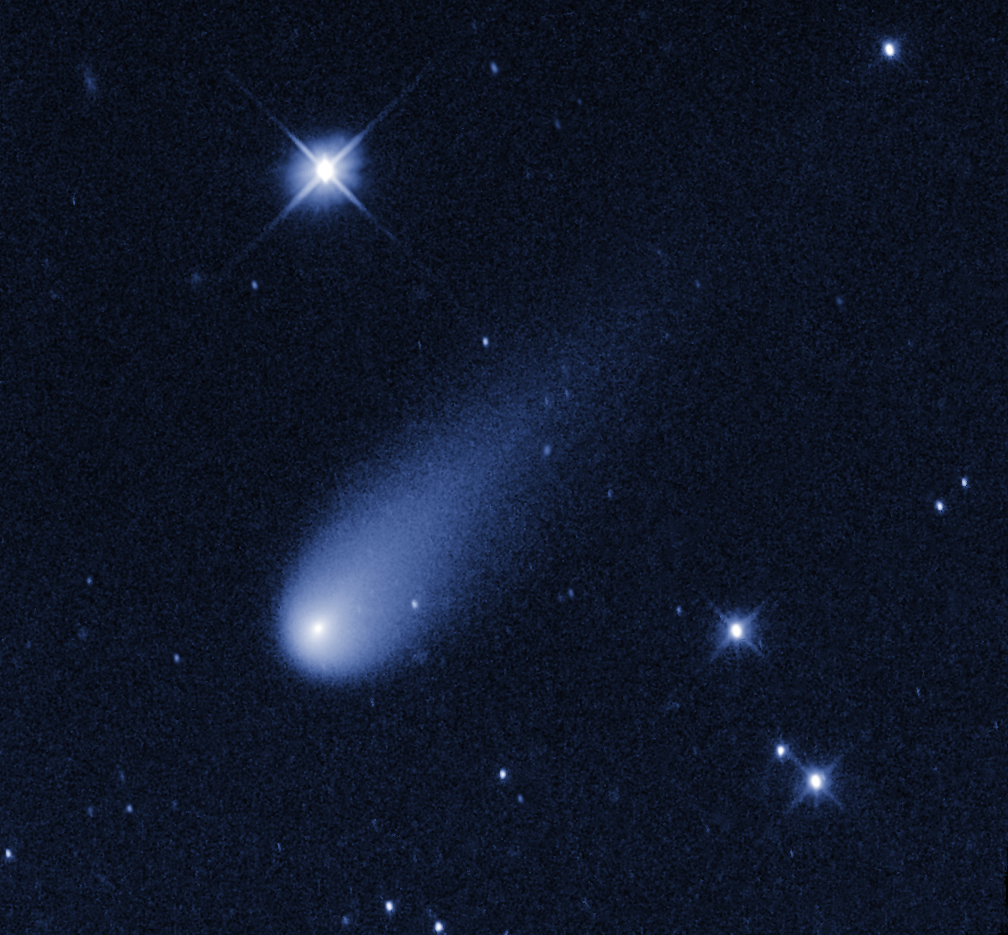

Comet ISON Brings Holiday Fireworks

Superficially resembling a skyrocket, Comet ISON is hurtling toward the Sun at a whopping 48,000 miles per hour. Unlike a firework, the comet is not combusting, but in fact is pretty cold. Its skyrocket-looking tail is really a streamer of gas and dust bleeding off the icy nucleus. The video shows a sequence of Hubble observations taken over a 43-minute span, compressed into just five seconds. The comet travels 34,000 miles during the exposure sequence.

Credit: NASA/ESA/STScI/AURA